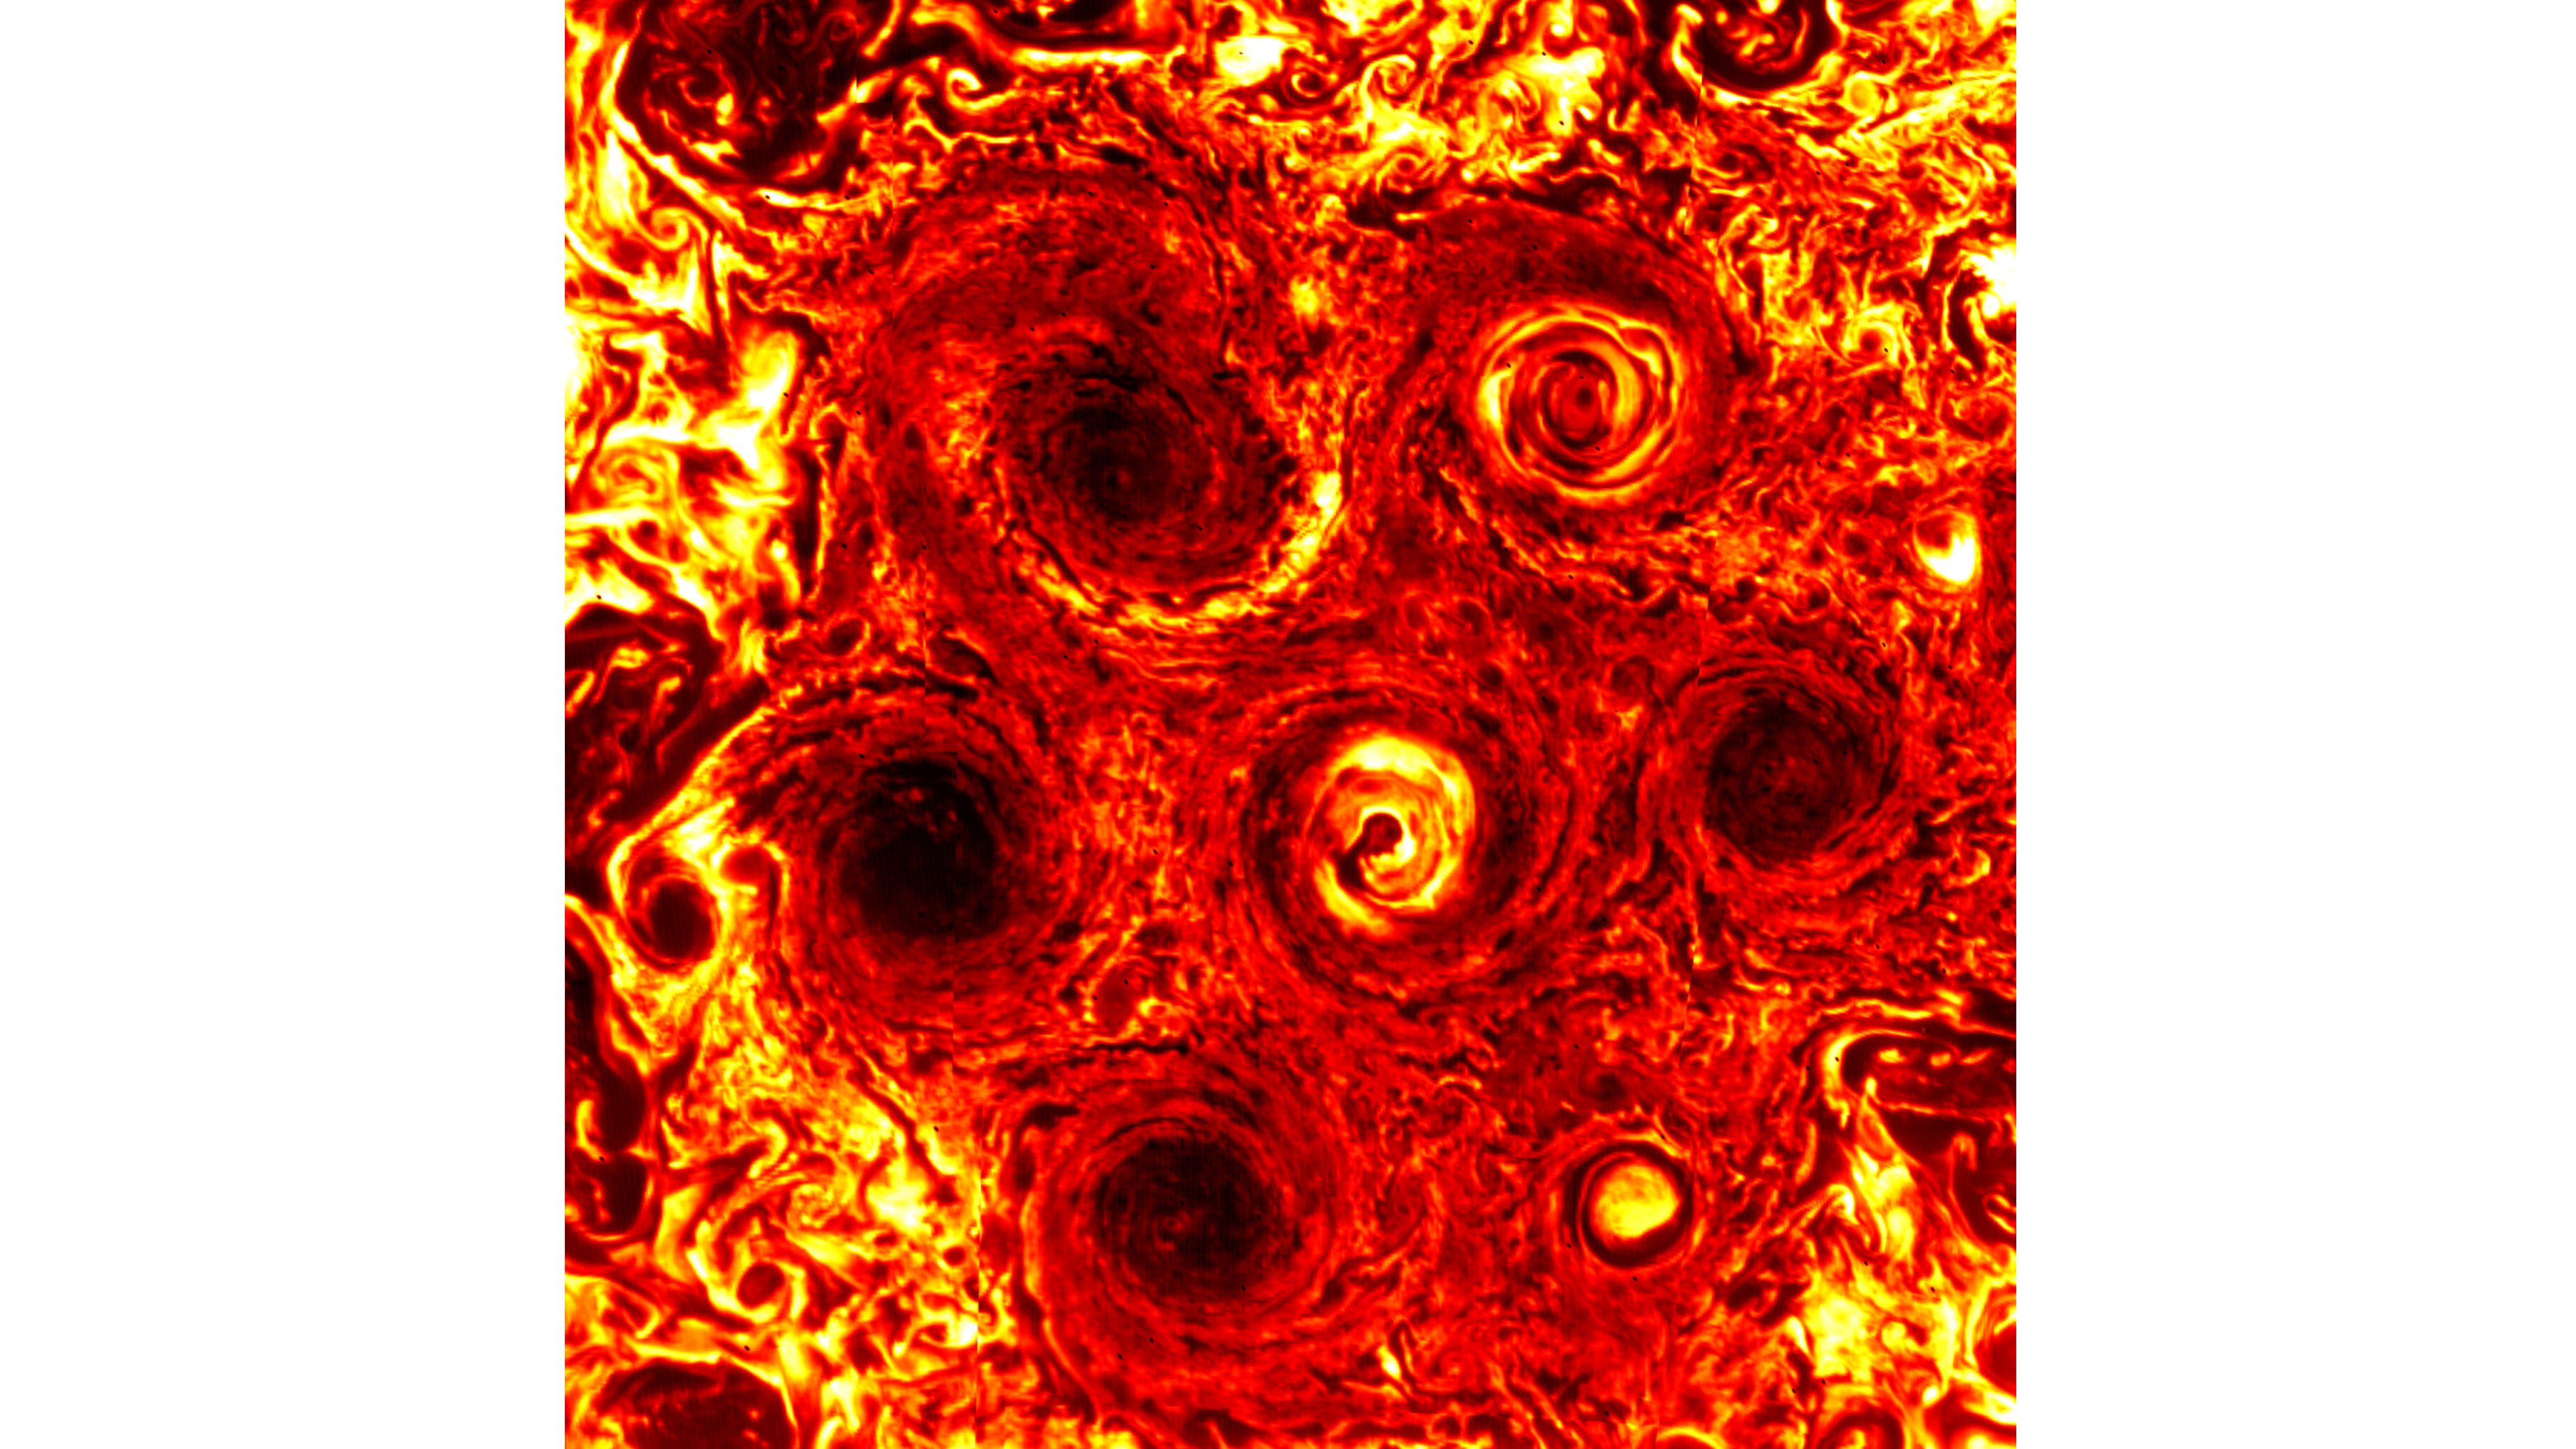

A New Cyclone Joins the Jovian Fray

A new, smaller cyclone can be seen at the lower right of this infrared image of Jupiter’s south pole taken on Nov. 4, 2019, during the 23rd science pass of the planet by NASA’s Juno spacecraft. The image was captured by Juno’s Jovian Infrared Auroral Mapper (JIRAM) instrument, which instrument measures heat radiated from the planet at an infrared wavelength of around 5 microns.

More information about Juno is online at http://www.nasa.gov/juno and http://missionjuno.swri.edu.

NASA’s Jet Propulsion Laboratory manages the Juno mission for the principal investigator, Scott Bolton, of Southwest Research Institute in San Antonio. Juno is part of NASA’s New Frontiers Program, which is managed at NASA’s Marshall Space Flight Center in Huntsville, Alabama, for NASA’s Science Mission Directorate. Lockheed Martin Space Systems, Denver, built the spacecraft. Caltech in Pasadena, California, manages JPL for NASA.

Credit: NASA/JPL-Caltech/SwRI/ASI/INAF/JIRAM